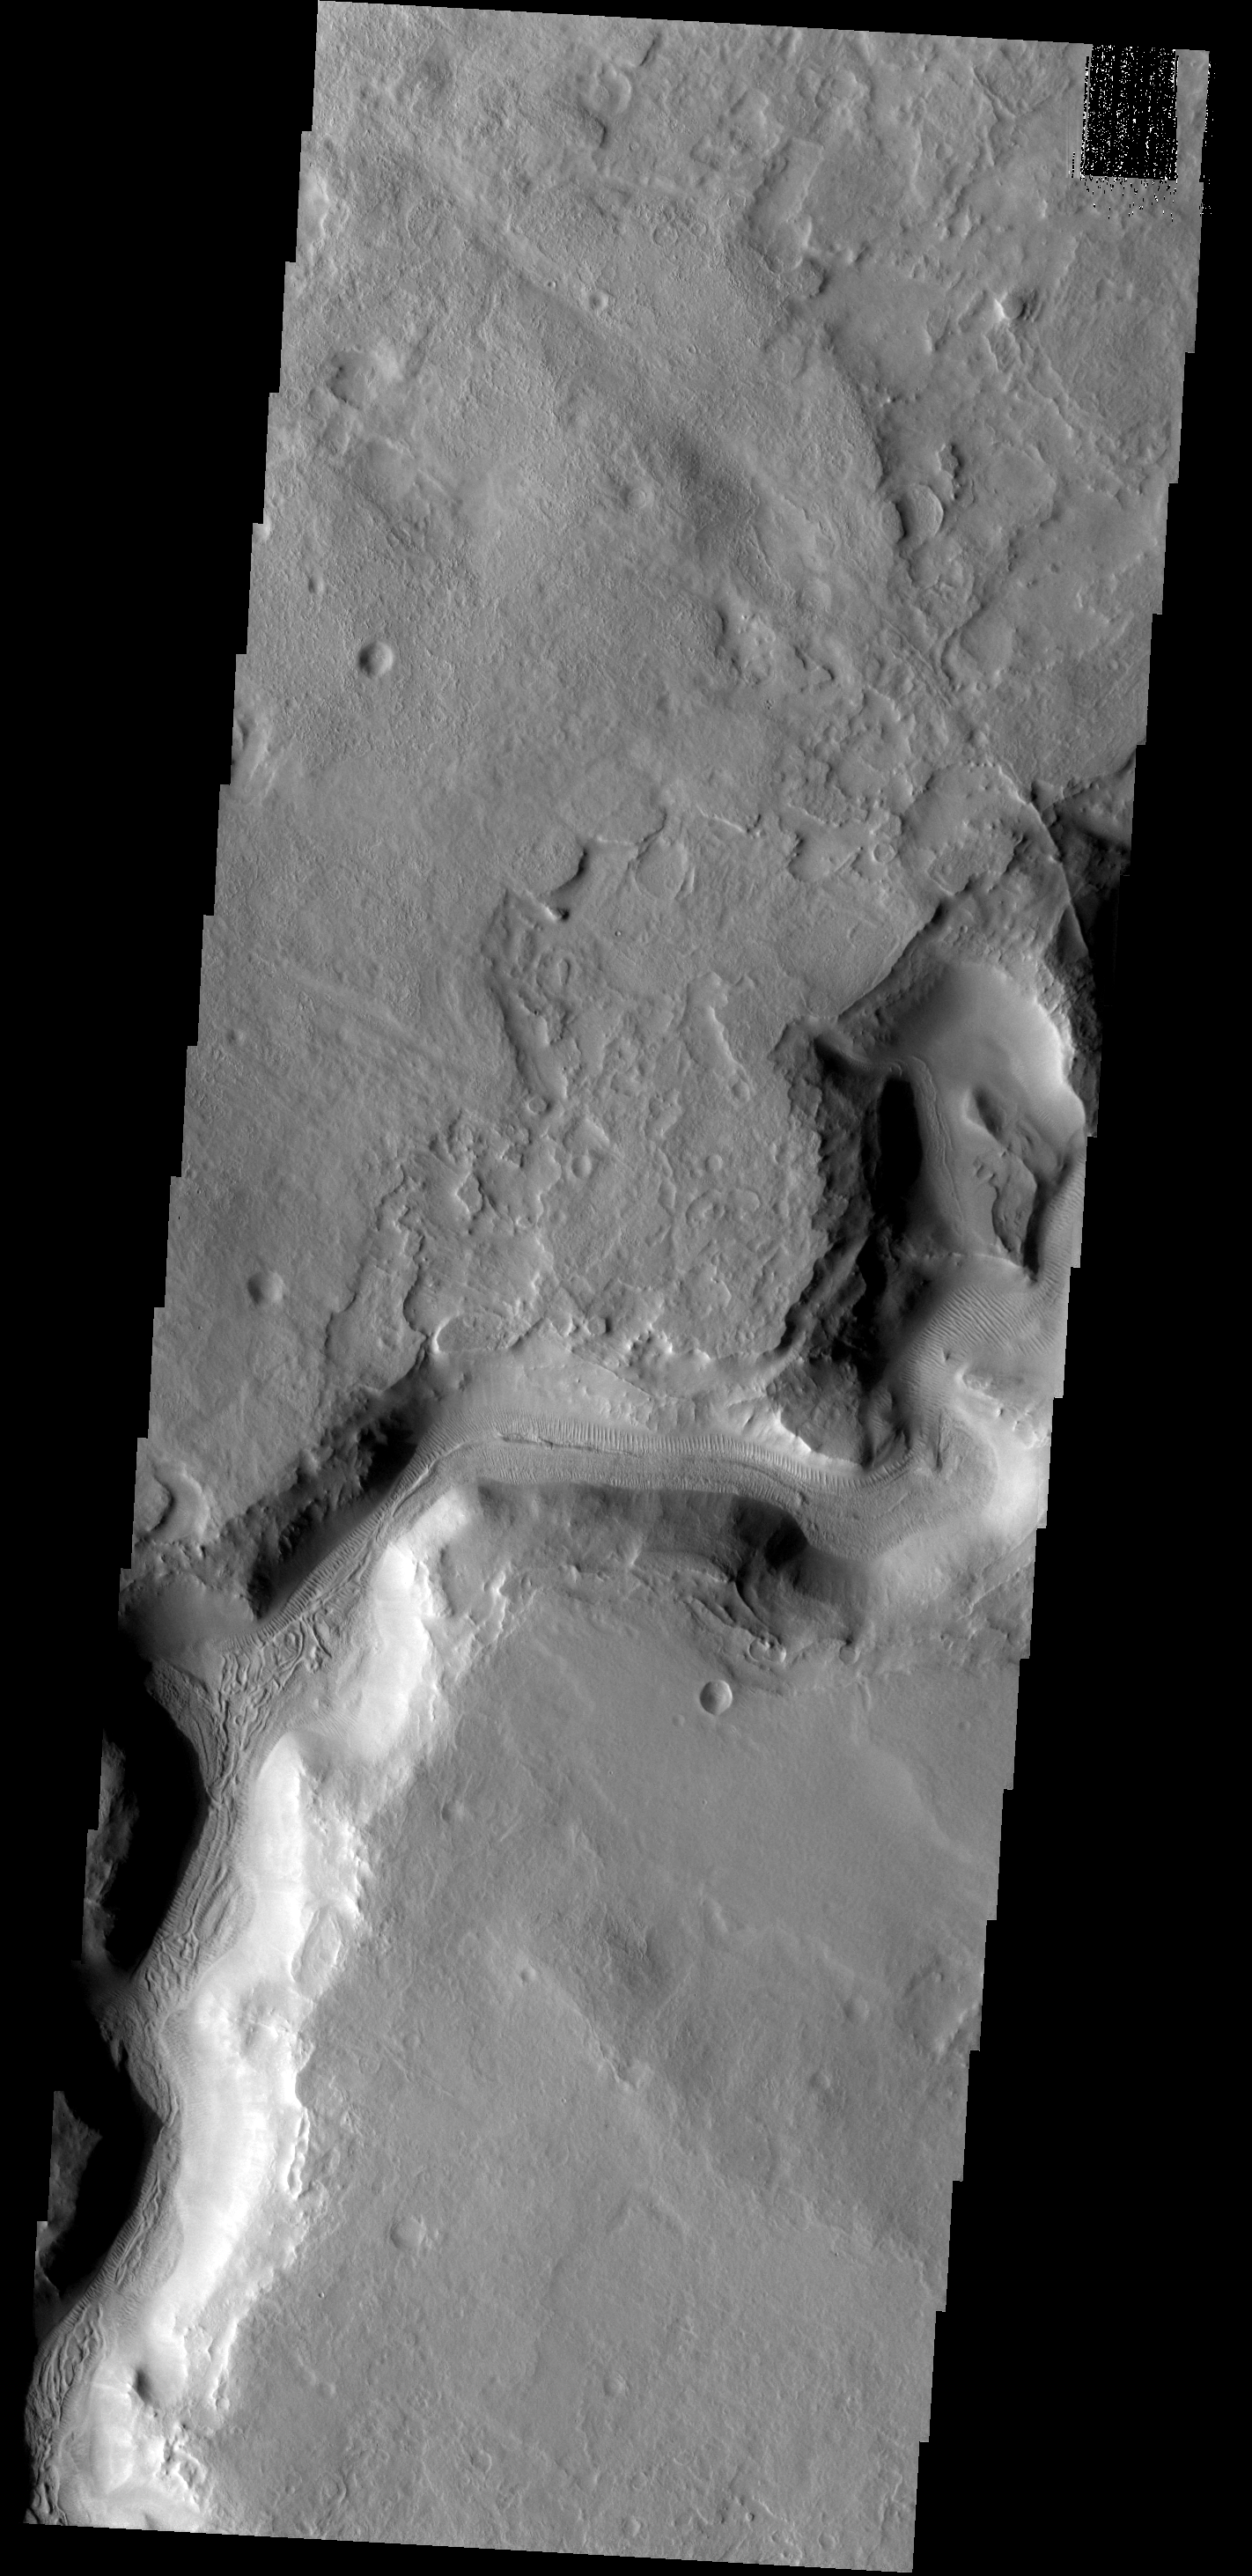

Auqakuh Vallis

This image shows a portion of Auqakuh Vallis.

Image information: VIS instrument. Latitude 31.0N, Longitude 60.6E. 19 meter/pixel resolution.

Please see the THEMIS Data Citation Note for details on crediting THEMIS images.

Note: this THEMIS visual image has not been radiometrically nor geometrically calibrated for this preliminary release. An empirical correction has been performed to remove instrumental effects. A linear shift has been applied in the cross-track and down-track direction to approximate spacecraft and planetary motion. Fully calibrated and geometrically projected images will be released through the Planetary Data System in accordance with Project policies at a later time.

NASA’s Jet Propulsion Laboratory manages the 2001 Mars Odyssey mission for NASA’s Office of Space Science, Washington, D.C. The Thermal Emission Imaging System (THEMIS) was developed by Arizona State University, Tempe, in collaboration with Raytheon Santa Barbara Remote Sensing. The THEMIS investigation is led by Dr. Philip Christensen at Arizona State University. Lockheed Martin Astronautics, Denver, is the prime contractor for the Odyssey project, and developed and built the orbiter. Mission operations are conducted jointly from Lockheed Martin and from JPL, a division of the California Institute of Technology in Pasadena.

Credit: NASA/JPL/ASU